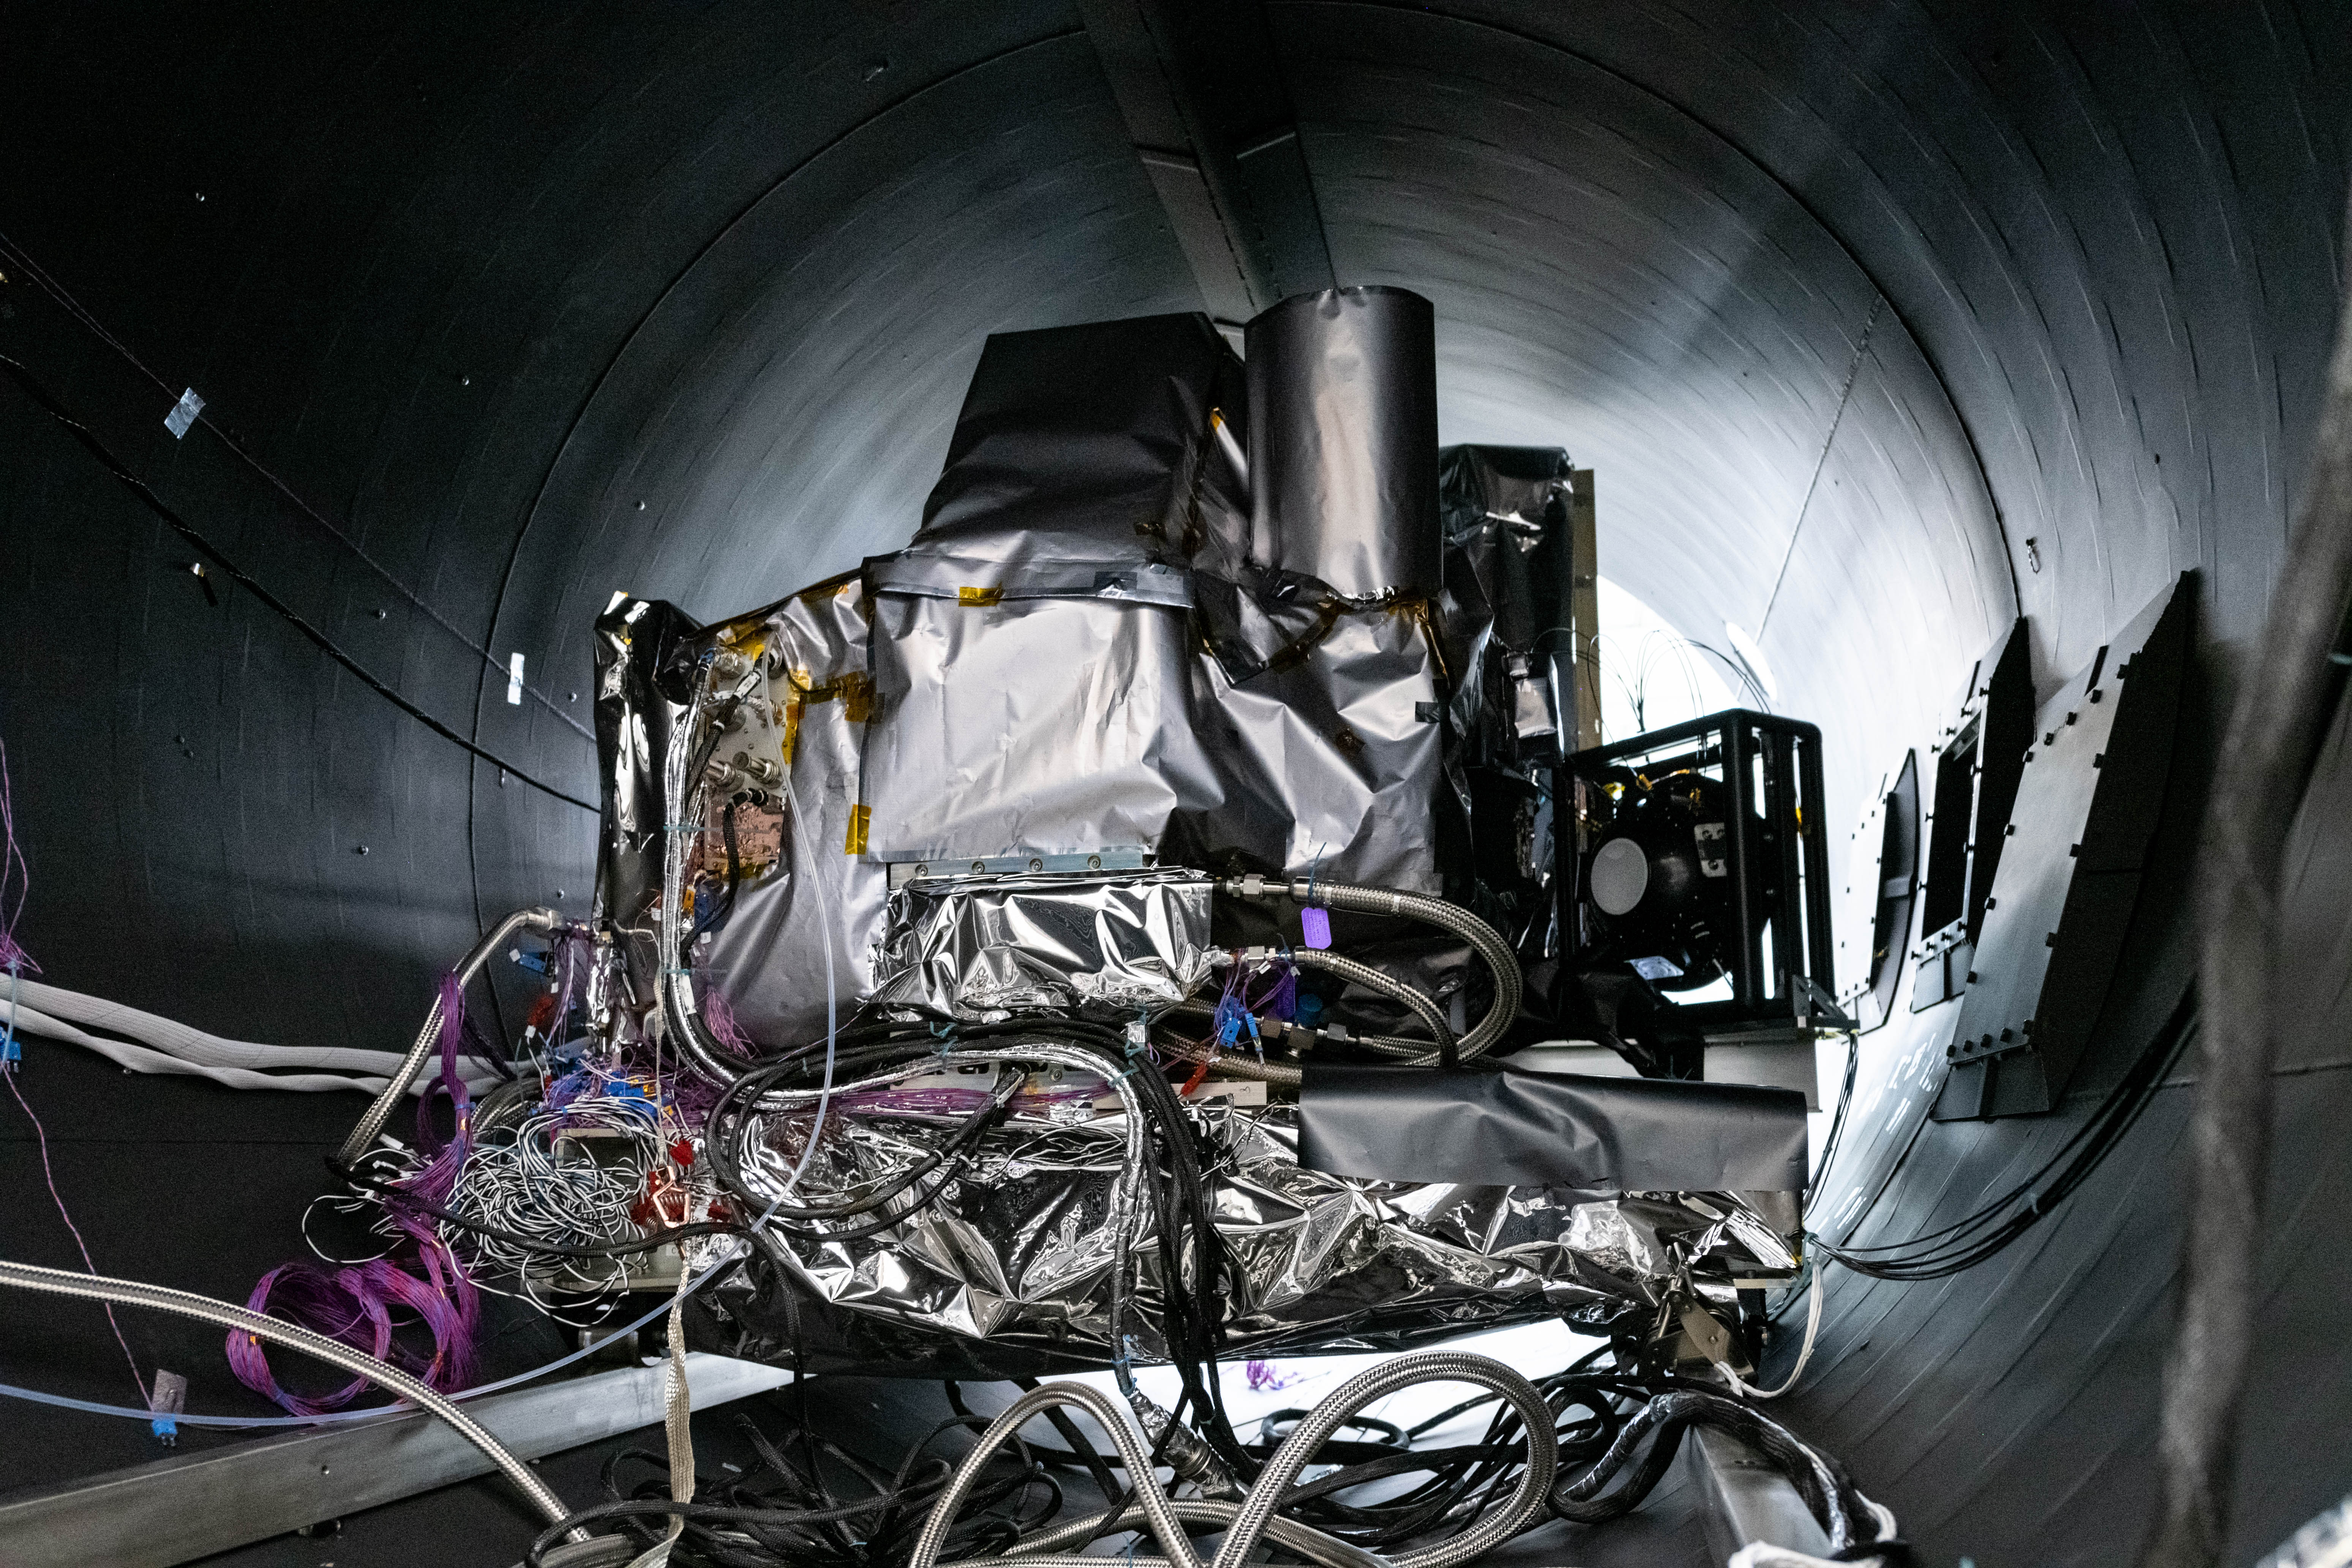

OCI Installed in Thermal Vacuum Chamber

The flight Ocean Color Instrument (OCI) is connected to flex lines and other alignment calibration hardware in a thermal vacuum chamber as it is prepared for thermal testing in a clean tent at Goddard Space Flight Center in Greenbelt, MD. OCI is a highly advanced optical spectrometer that will be used to measure properties of light over portions of the electromagnetic spectrum. It will enable continuous measurement of light at finer wavelength resolution than previous NASA satellite sensors, extending key system ocean color data records for climate studies. OCI is PACE's (Plankton, Aerosol, Cloud, ocean Ecosystem) primary sensor built at Goddard Space Flight Center in Greenbelt, MD.

Credit: NASA/Katie Mellos